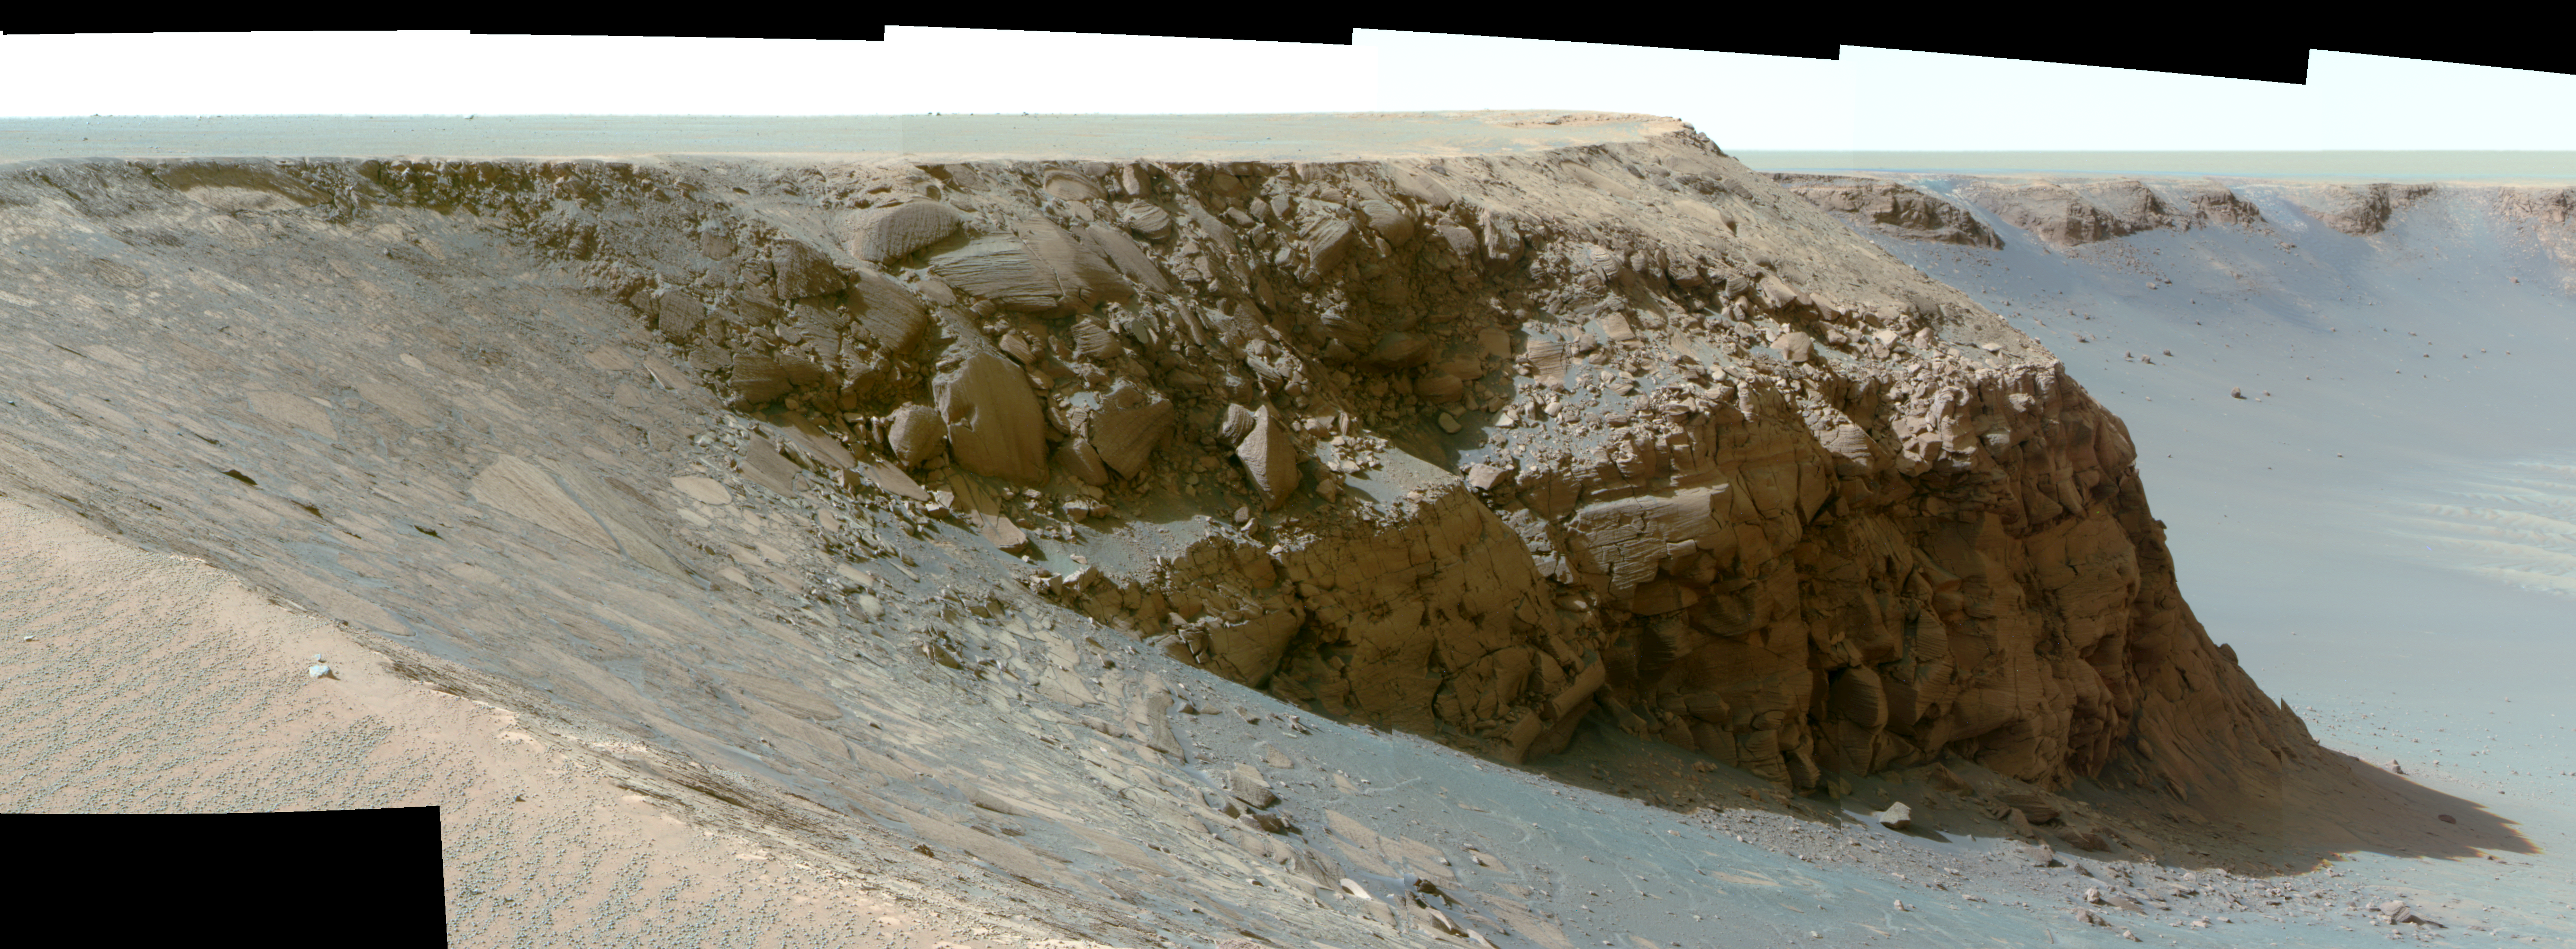

View of ‘Cape St. Mary’ from ‘Cape Verde’ (False Color)

As part of its investigation of “Victoria Crater,” NASA’s Mars Exploration Rover Opportunity examined a promontory called “Cape St. Mary” from the from the vantage point of “Cape Verde,” the next promontory counterclockwise around the crater’s deeply scalloped rim. This view of Cape St. Mary combines several exposures taken by the rover’s panoramic camera into a false-color mosaic. Contrast has been adjusted to improve the visibility of details in shaded areas.

The upper portion of the crater wall contains a jumble of material tossed outward by the impact that excavated the crater. This vertical cross-section through the blanket of ejected material surrounding the crater was exposed by erosion that expanded the crater outward from its original diameter, according to scientists’ interpretation of the observations. Below the jumbled material in the upper part of the wall are layers that survive relatively intact from before the crater-causing impact. Near the base of the Cape St. Mary cliff are layers with a pattern called “crossbedding,” intersecting with each other at angles, rather than parallel to each other. Large-scale crossbedding can result from material being deposited as wind-blown dunes.

The images combined into this mosaic were taken during the 970th Martian day, or sol, of Opportunity’s Mars-surface mission (Oct. 16, 2006). The panoramic camera took them through the camera’s 750-nanometer, 530-nanometer and 430-nanometer filters. The false color enhances subtle color differences among materials in the rocks and soils of the scene.

Credit: NASA/JPL-Caltech/Cornell